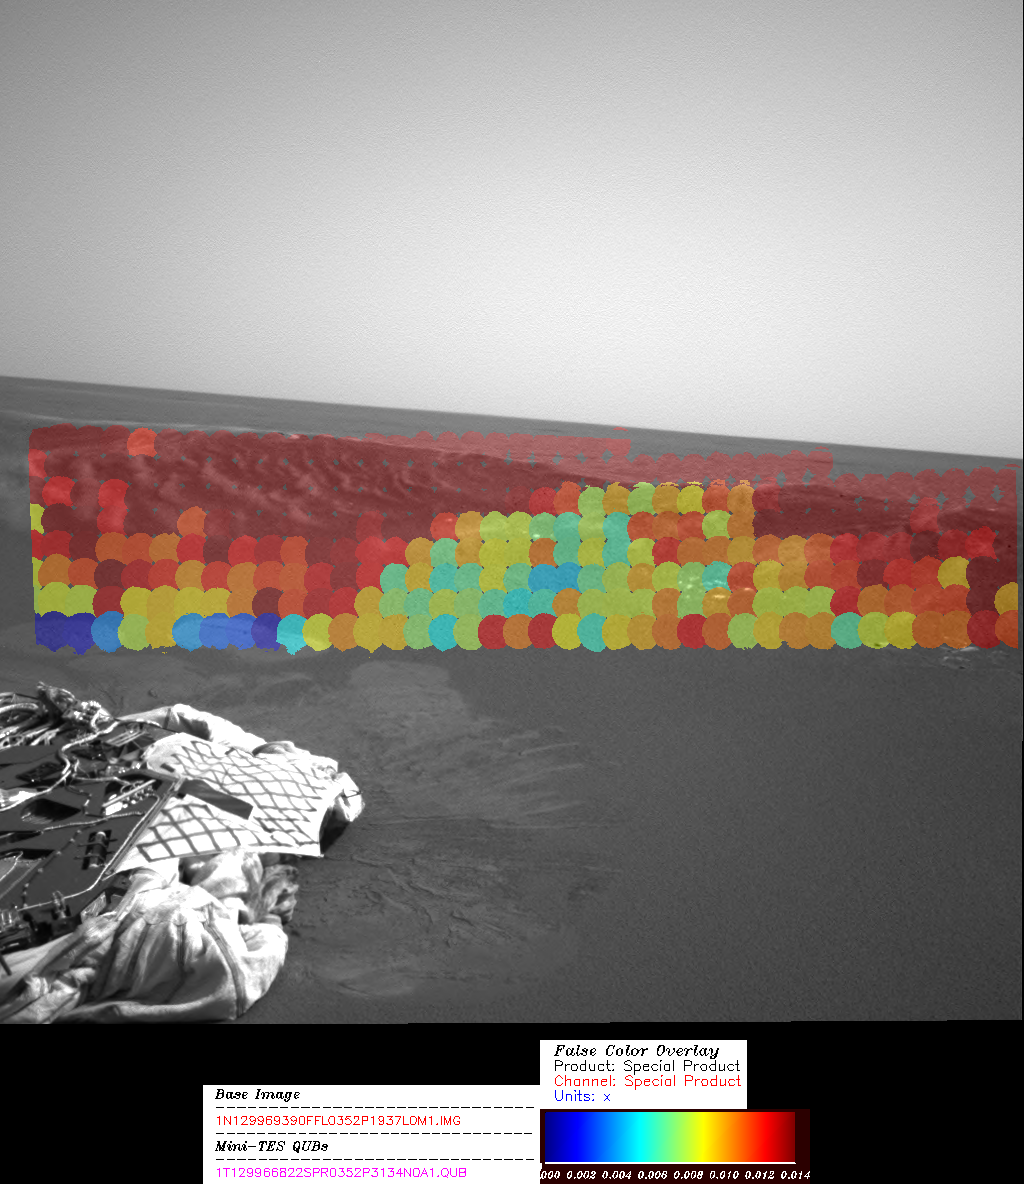

Hematite Abundance Map at Echo

This image shows the hematite abundance map for a portion of the Meridiani Planum rock outcrop near where the Mars Exploration Rover Opportunity landed. It was acquired by the rover’s miniature thermal emission spectrometer instrument from a spot called “Echo.” Portions of the inner crater wall in this region appear rich in hematite (red). The sharp boundary from hematite-rich to hematite-poor (yellow and green) surfaces corresponds to a change in the surface texture and color. The hematite-rich surfaces have ripple-like forms suggesting wind transported hematite to these surfaces. The bounce marks produced during landing at the base of the slope on the left are low in hematite (blue). The hematite grains that originally covered the surface were pushed below the surface by the lander, exposing a soil that has less hematite.

Credit: NASA/JPL/Cornell/ASU